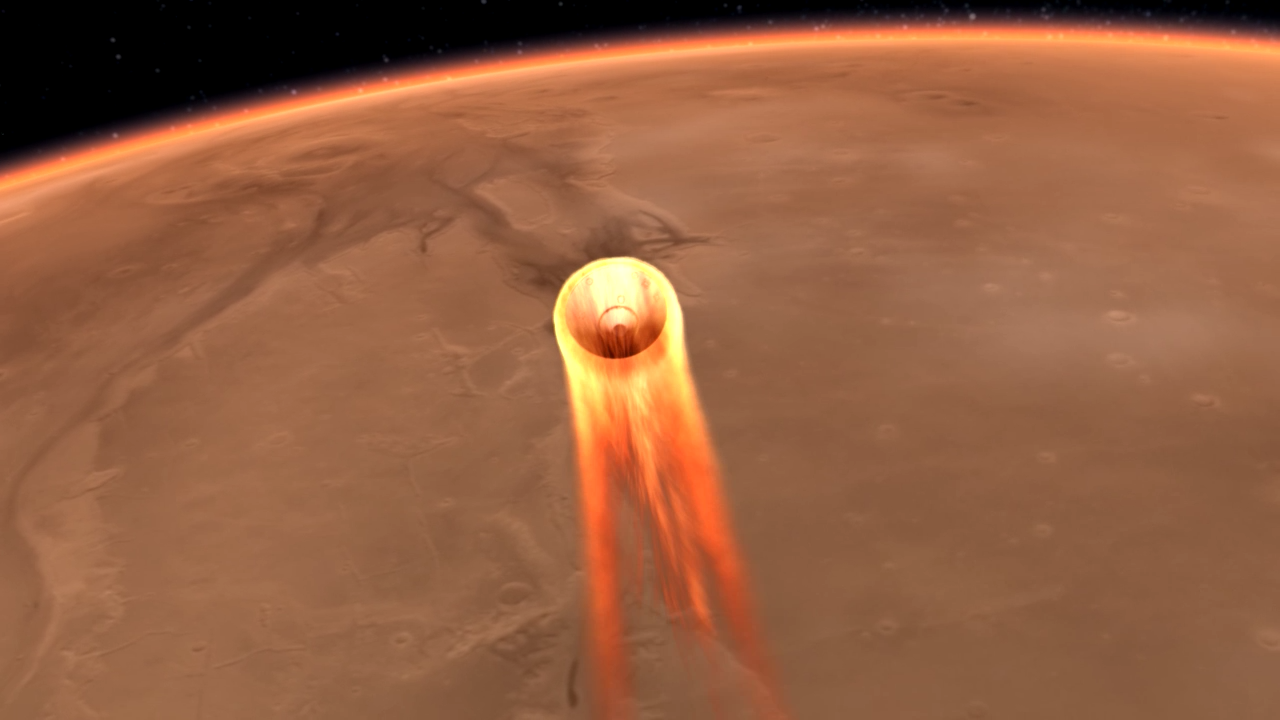

InSight’s Entry, Descent and Landing

An artist’s impression of InSight’s Entry, Descent and Landing (EDL).

InSight is short for Interior Exploration using Seismic Investigations, Geodesy and Heat Transport. The mission is the first outer space explorer to study the “inner space” of Mars. The lander probes deep beneath the surface of Mars to study the fingerprints of the processes that first formed the rocky planets of our solar system.

Entry, descent, and landing (EDL) begins when the spacecraft reaches the Martian atmosphere, about 80 miles (about 128 kilometers) above the surface, and ends with the lander safe and sound on the surface of Mars six minutes later.

NASA’s Jet Propulsion Laboratory, a division of Caltech in Pasadena, California, manages the InSight Project for NASA’s Science Mission Directorate, Washington. Lockheed Martin Space, Denver, Colorado built the spacecraft. InSight is part of NASA’s Discovery Program, which is managed by NASA’s Marshall Space Flight Center in Huntsville, Alabama.

Credit: NASA/JPL-Caltech